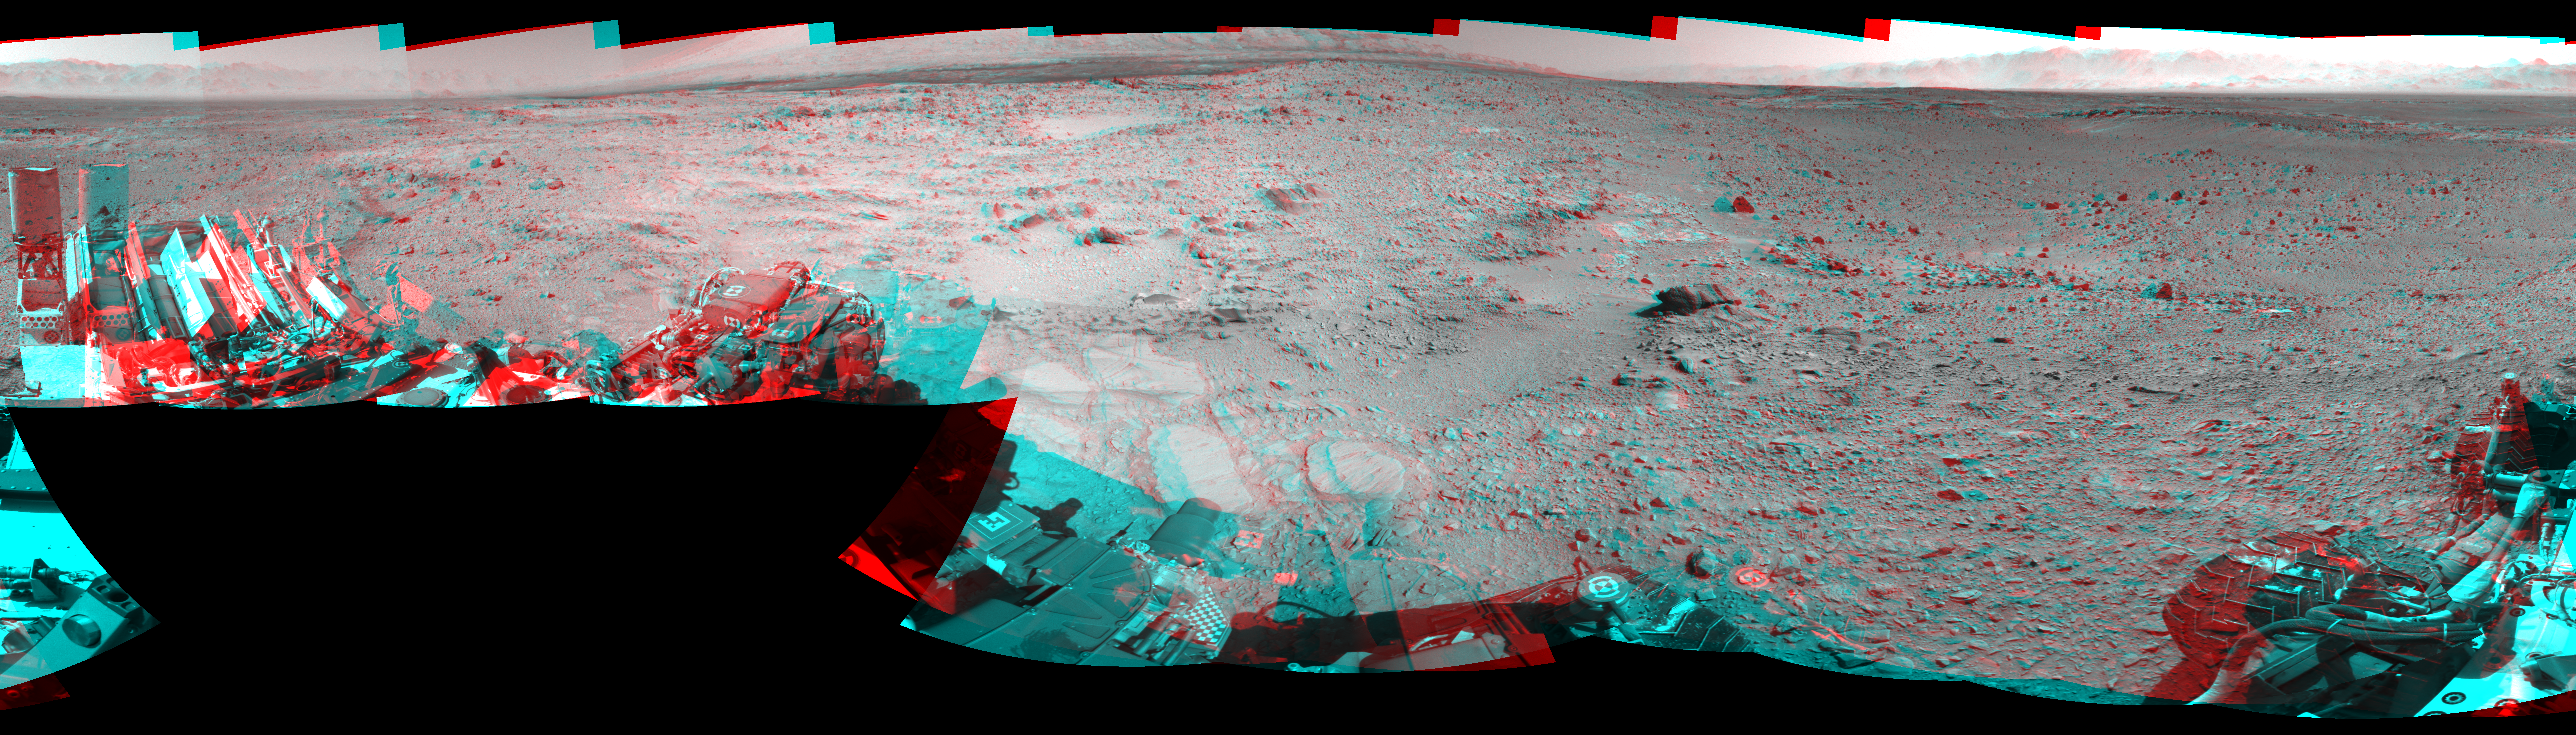

Rocky Mars Ground Where Curiosity Has Been Driving (Stereo)

NASA’s Mars rover Curiosity captured this stereo view using its Navigation Camera (Navcam) after a 17-foot (5.3 meter) drive on 477th Martian day, or sol, of the rover’s work on Mars (Dec. 8, 2013). The scene appears three dimensional when viewed through red-blue glasses with the red lens on the left. It spans 360 degrees, with south at the center and north at both ends.

This drive brought the mission’s total driving distance to 3.86 miles (4.61 kilometers). The rock-studded terrain Curiosity has traversed since October 2013 appears to have accelerated the pace of wear and tear on the rover’s wheels. Future drives may be charted to cross smoother ground where available.

This seam-corrected mosaic is presented in a cylindrical-perspective projection.

NASA’s Jet Propulsion Laboratory, a division of the California Institute of Technology, Pasadena, manages the Mars Science Laboratory Project for NASA’s Science Mission Directorate, Washington. JPL designed and built the project’s Curiosity rover.

Credit: NASA/JPL-Caltech